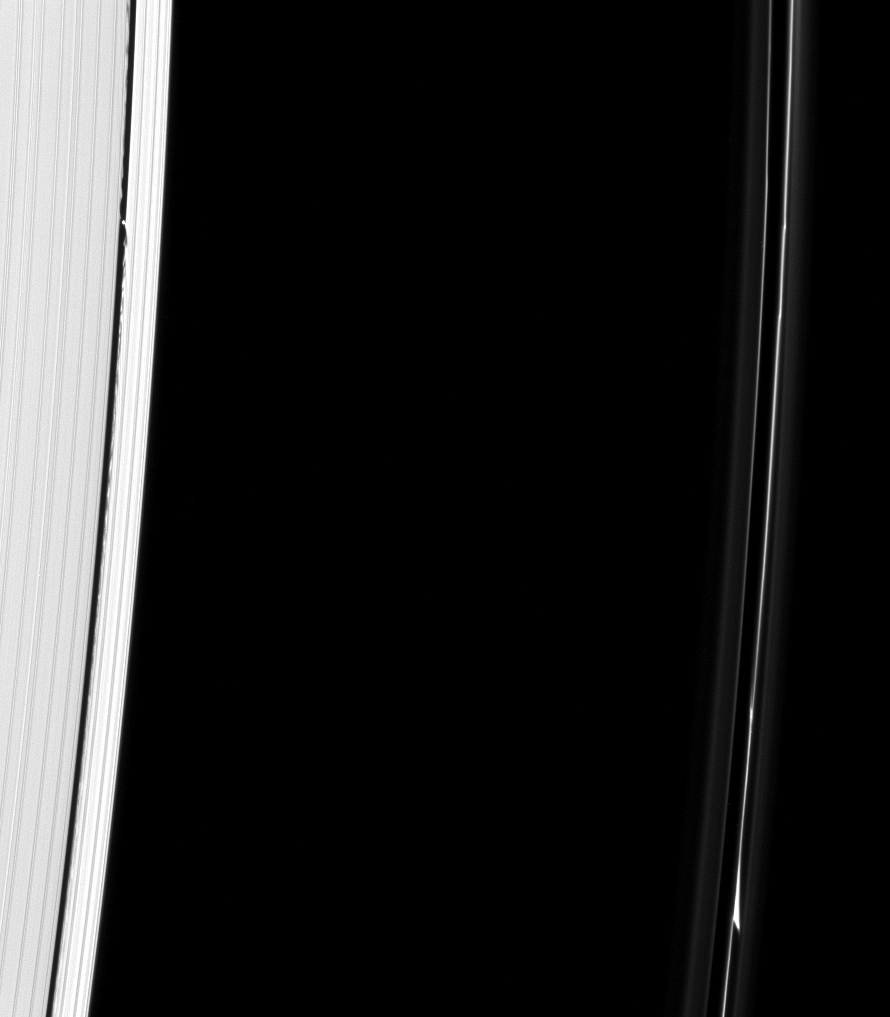

Fingerprints of the Shepherds

The F ring and outer edge of the A ring can be seen in this image. A kink feature is visible in the F ring, probably caused by Prometheus or Pandora, the F ring’s shepherd moons.

Another moon, Daphnis, can be seen in the Keeler gap near the outer edge of the A ring, along with the waves Daphnis raises on that gap’s edges. Waves like these allow researchers to locate new moons in gaps and also estimate their masses.

The image was taken in visible light with the Cassini spacecraft narrow-angle camera on Nov. 7, 2008 at a distance of approximately 992,000 kilometers (616,000 miles) from Saturn and at a Sun-Saturn-spacecraft, or phase, angle of 48 degrees. Image scale is 6 kilometers (3 miles) per pixel.

The Cassini-Huygens mission is a cooperative project of NASA, the European Space Agency and the Italian Space Agency. The Jet Propulsion Laboratory, a division of the California Institute of Technology in Pasadena, manages the mission for NASA’s Science Mission Directorate, Washington, D.C. The Cassini orbiter and its two onboard cameras were designed, developed and assembled at JPL. The imaging operations center is based at the Space Science Institute in Boulder, Colo.

Credit: NASA/JPL/Space Science Institute